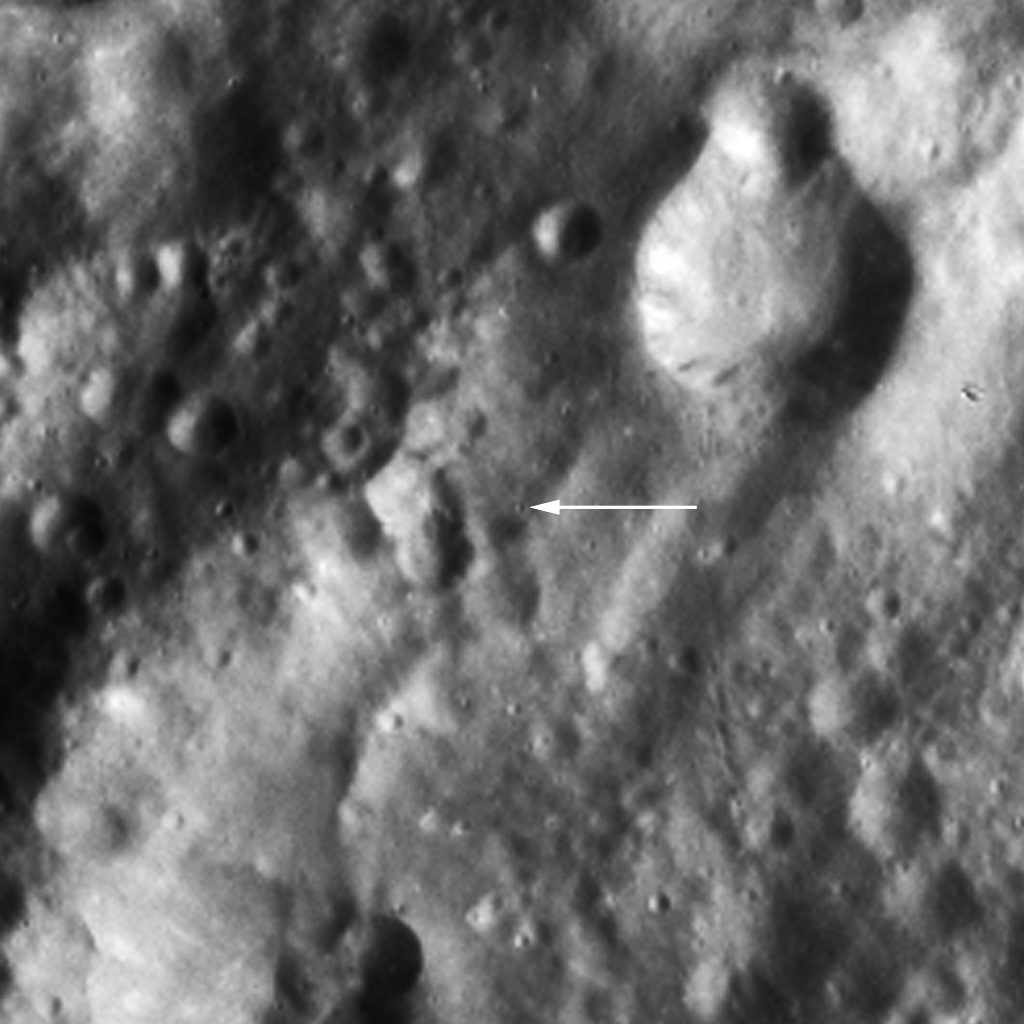

Claudia: A Tiny Crater Chosen to Define Vesta’s Prime Meridian

When NASA’s Dawn spacecraft arrived at Vesta, one of the first tasks was to determine the precise orientation of the asteroid’s rotation axis and its equator. To do that, scientists defined a prime meridian from which 360 degrees can be counted to the east or west. The image shows Claudia (arrow), a tiny crater of about 1500 yards (500 meters) in diameter — named by the Dawn science team — through which by definition Vesta’s prime meridian runs from the asteroid’s north pole to its south pole. This image was obtained at an altitude of 1,700 miles (2,700 kilometers) altitude above the surface of Vesta. Image resolution is about 260 meters per pixel.

The Dawn mission to Vesta and Ceres is managed by NASA’s Jet Propulsion Laboratory, a division of the California Institute of Technology in Pasadena, for NASA’s Science Mission Directorate, Washington. UCLA is responsible for overall Dawn mission science. The Dawn framing cameras were developed and built under the leadership of the Max Planck Institute for Solar System Research, Katlenburg-Lindau, Germany, with significant contributions by DLR German Aerospace Center, Institute of Planetary Research, Berlin, and in coordination with the Institute of Computer and Communication Network Engineering, Braunschweig. The Framing Camera project is funded by the Max Planck Society, DLR, and NASA/JPL.

Credit: NASA/JPL-Caltech/UCLA/MPS/DLR/IDA